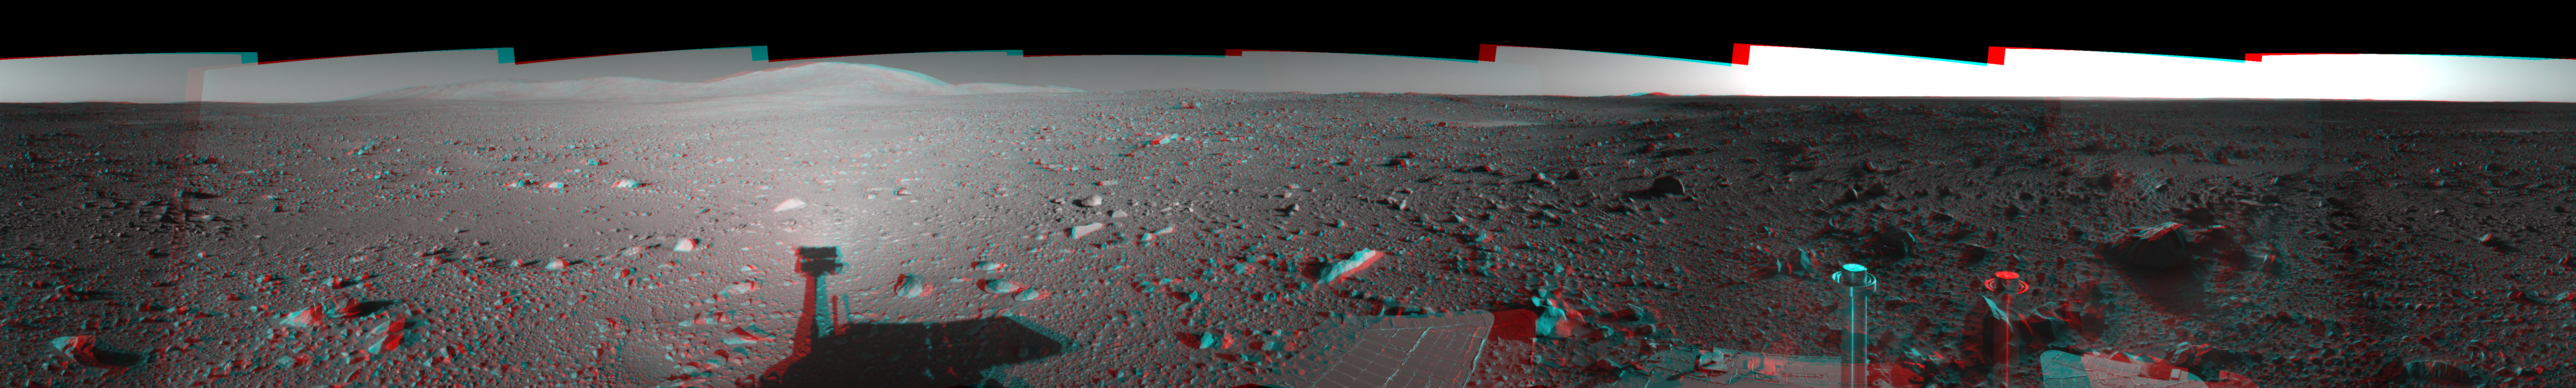

Spirit’s View on Sol 147 (3-D)

This 360-degree stereo anaglyph of the terrain surrounding NASA’s Mars Exploration Rover Spirit on the 147th martian day of the rover’s mission inside Gusev Crater, on June 1, 2004, was assembled from images taken by Spirit’s navigation camera. The rover’s position is Site A60. The view is presented in a cylindrical-perspective projection with geometrical seam correction.

See PIA06033 for left eye view and PIA06034 for right eye view of this 3-D cylindrical-perspective projection.

Credit: NASA/JPL